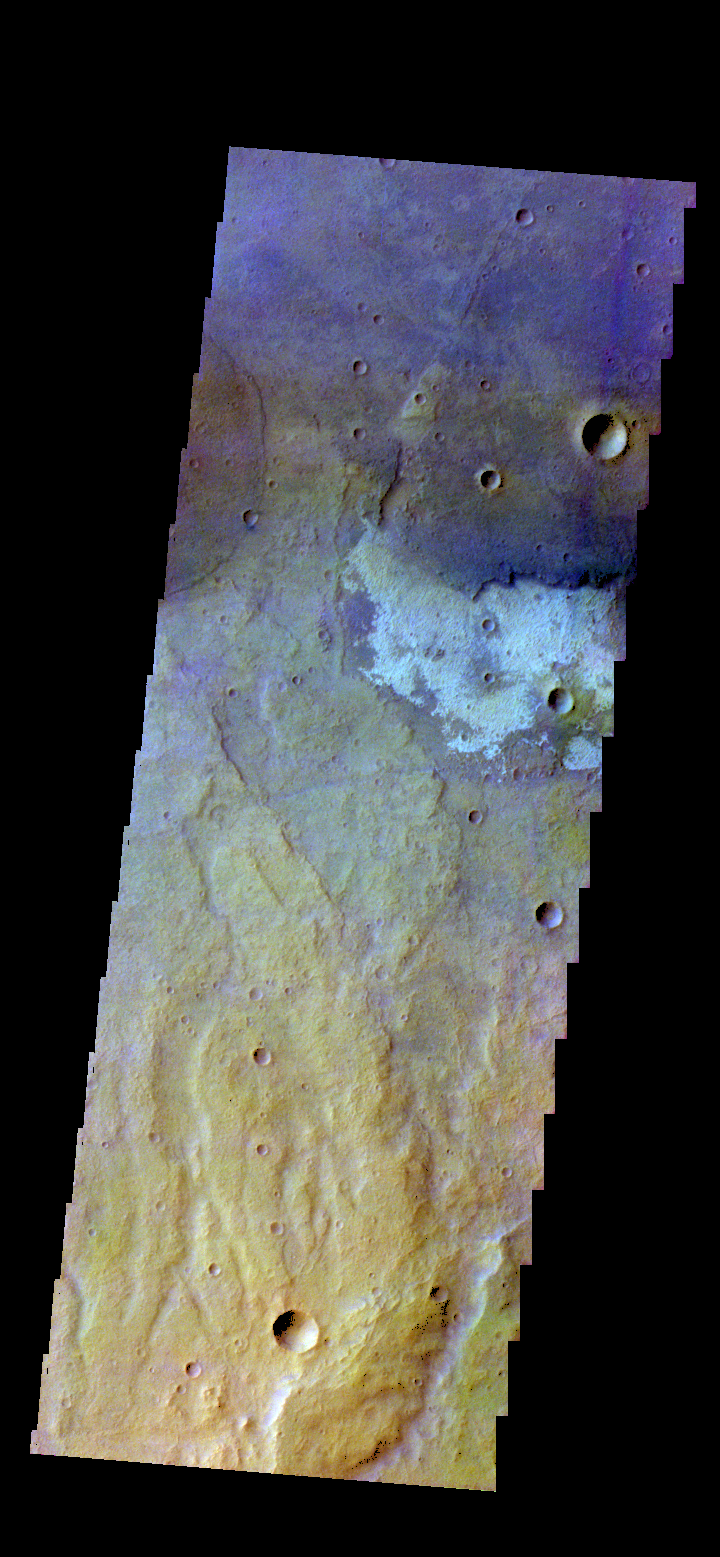

Terra Sirenum – False Color

The THEMIS camera contains 5 filters. The data from different filters can be combined in multiple ways to create a false color image.l These false color images may reveal subtle variations of the surface not easily identified in a single band image. Today’s false color image shows part of the plains of Terra Sirenum.

Credit: NASA/JPL-Caltech/ASU